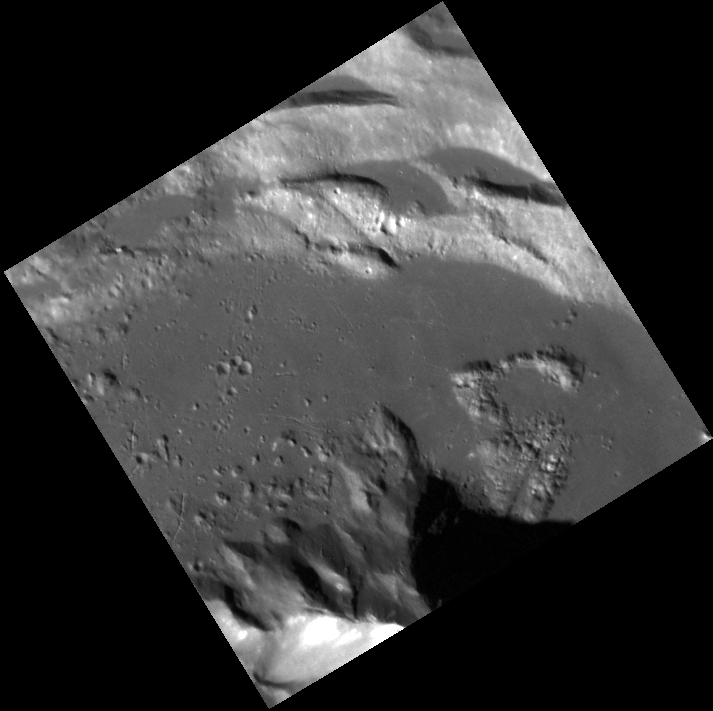

Stay on Target…

This image, taken with the Narrow Angle Camera (NAC), gives us a spectacular close-up look at an unnamed complex crater in Mercury’s northern hemisphere. At the top we see wall terraces containing ponds of impact melt. At the bottom is the crater’s central peak, which displays bright material and possibly hollows near its summit.

This image was acquired as a high-resolution targeted observation. Targeted observations are images of a small area on Mercury’s surface at resolutions much higher than the 250-meter/pixel (820 feet/pixel) morphology base map or the 1-kilometer/pixel (0.6 miles/pixel) color base map. It is not possible to cover all of Mercury’s surface at this high resolution during MESSENGER’s one-year mission, but several areas of high scientific interest are generally imaged in this mode each week.

Date acquired: February 01, 2012
Image Mission Elapsed Time (MET): 236617390
Image ID: 1340969
Instrument: Narrow Angle Camera (NAC) of the Mercury Dual Imaging System (MDIS)
Center Latitude: 50.84°
Center Longitude: 93.60° E
Resolution: 20 meters/pixel
Scale: The edges of the image are about 10 km (6 mi.) long.
Incidence Angle: 66.6°
Emission Angle: 10.8°
Phase Angle: 55.7°Scale: Debussy crater has a diameter of about 80 km (50 mi.)

The MESSENGER spacecraft is the first ever to orbit the planet Mercury, and the spacecraft’s seven scientific instruments and radio science investigation are unraveling the history and evolution of the Solar System’s innermost planet. Visit the Why Mercury? section of this website to learn more about the key science questions that the MESSENGER mission is addressing. During the one-year primary mission, MDIS is scheduled to acquire more than 75,000 images in support of MESSENGER’s science goals.

These images are from MESSENGER, a NASA Discovery mission to conduct the first orbital study of the innermost planet, Mercury. For information regarding the use of images, see the MESSENGER image use policy.

Credit: NASA/Johns Hopkins University Applied Physics Laboratory/Carnegie Institution of Washington